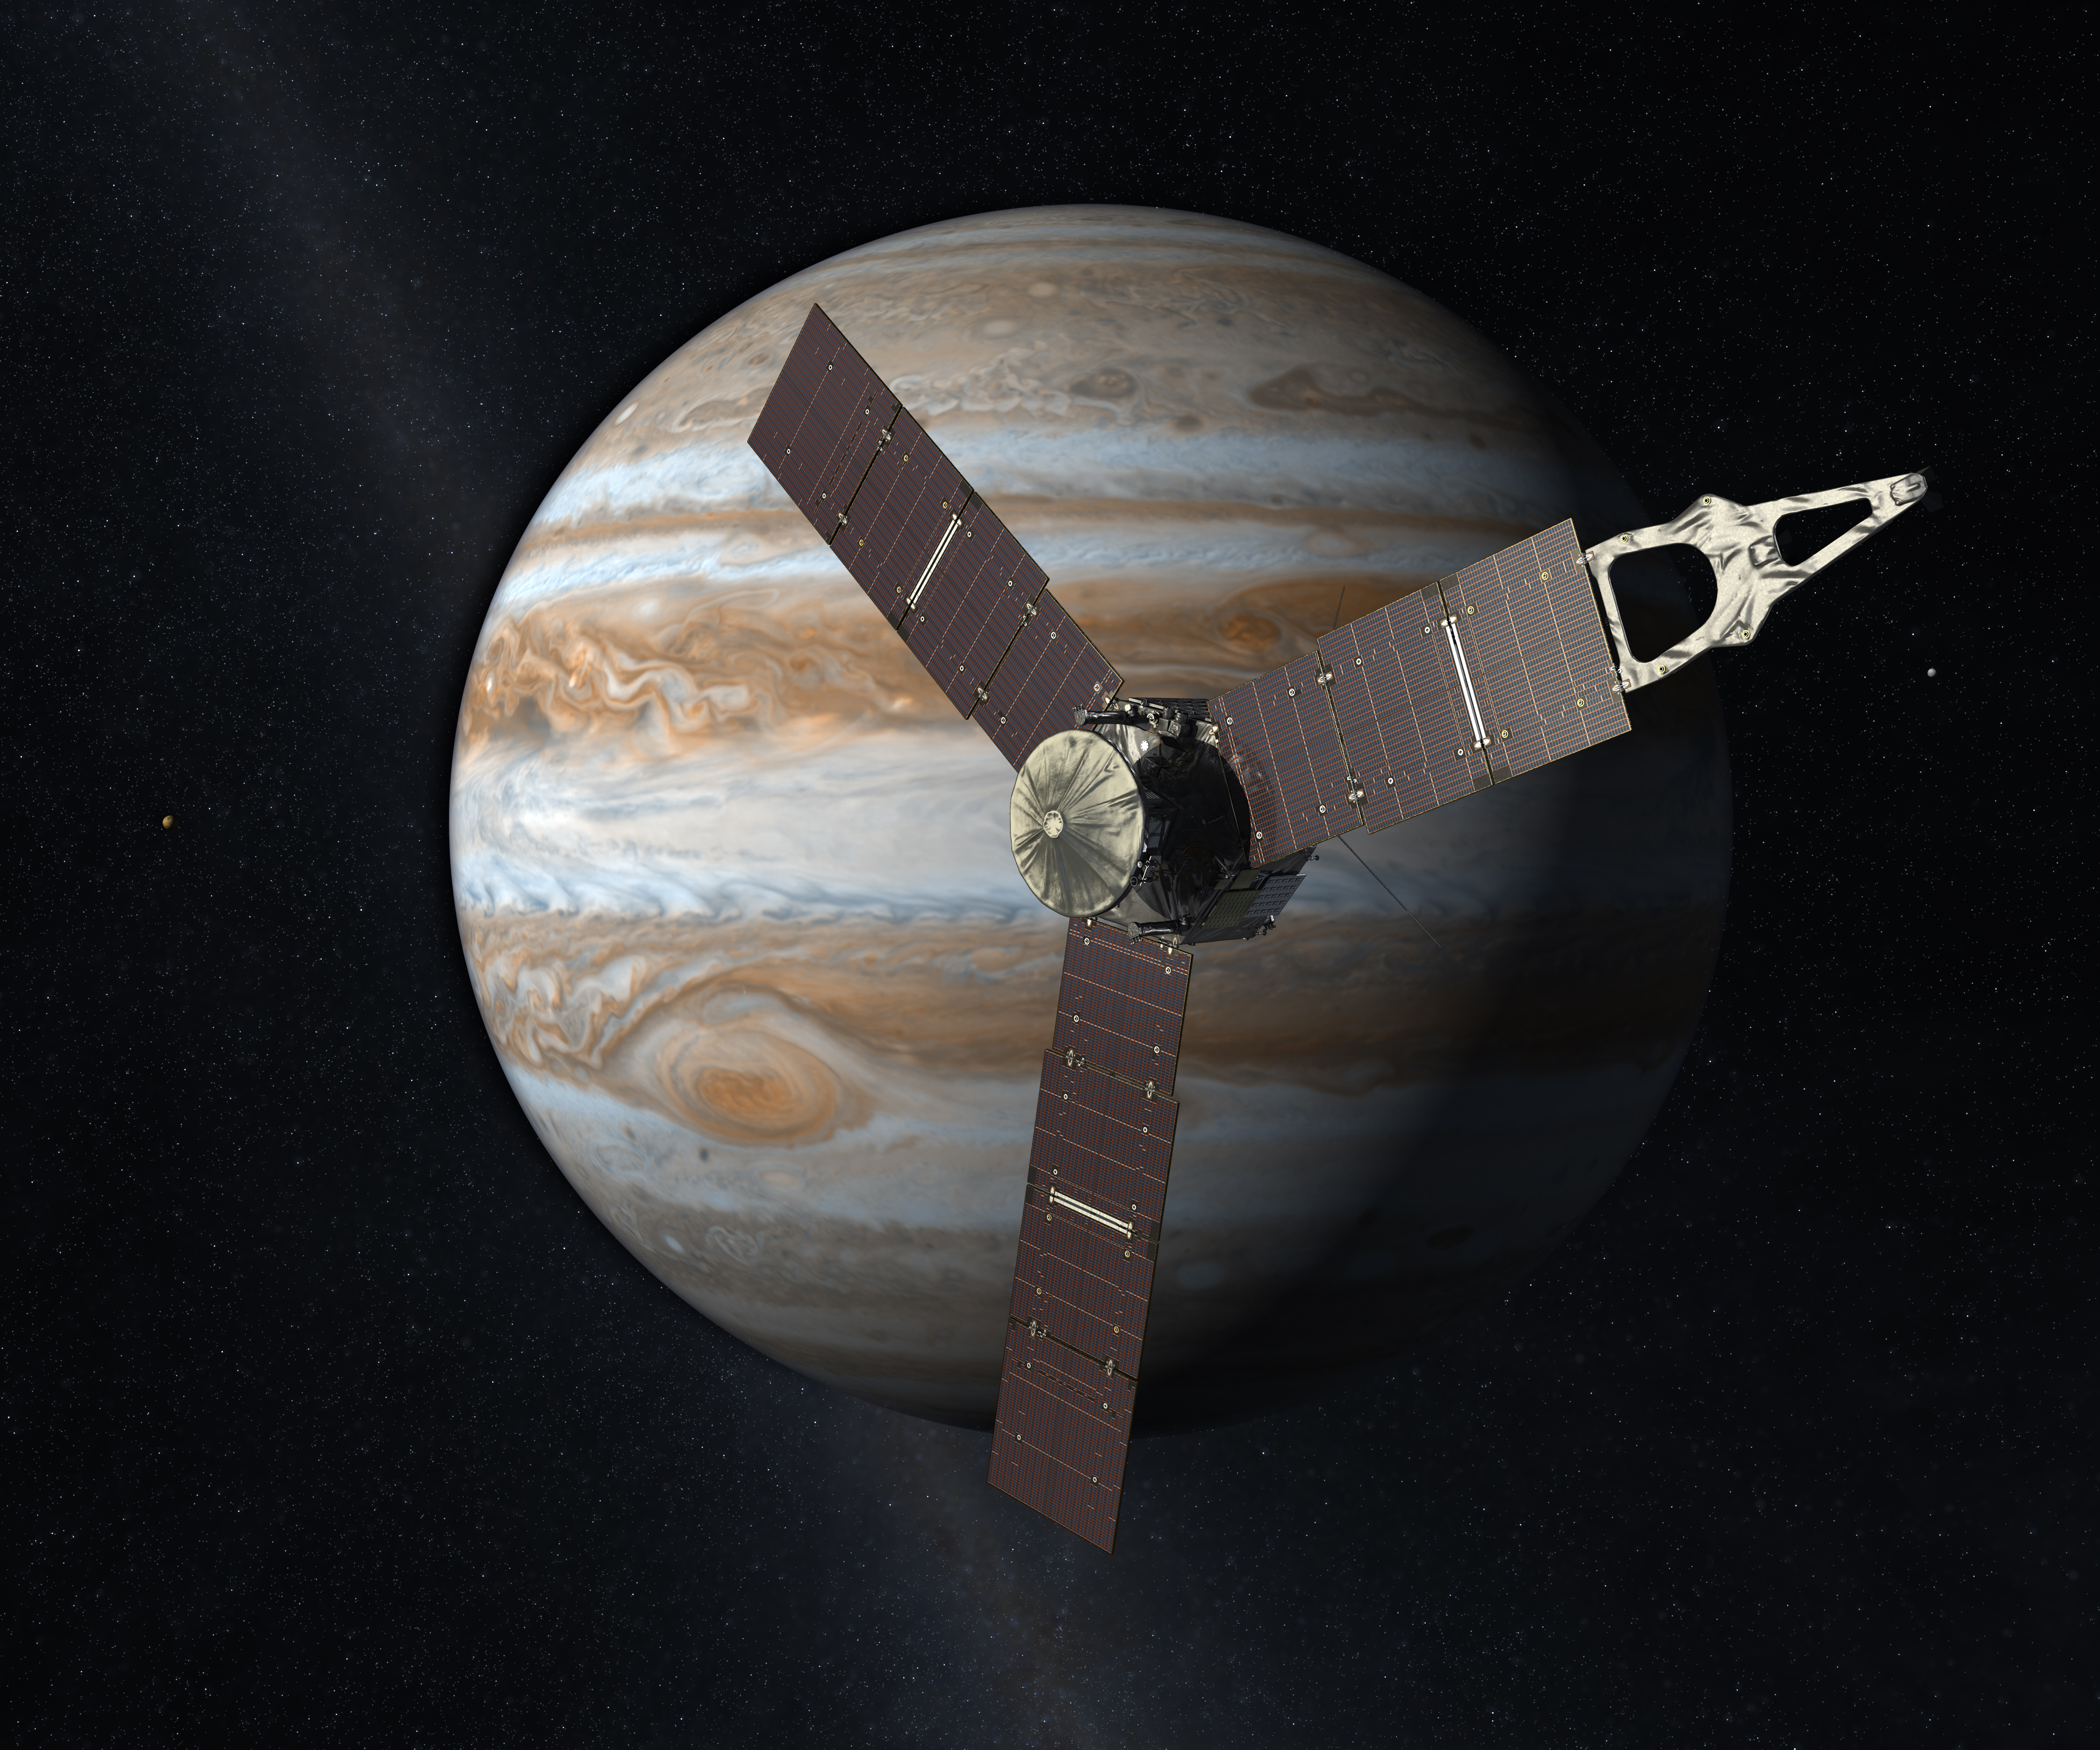

Juno Mission to Jupiter (2010 Artist’s Concept)

Launching from Earth in 2011, the Juno spacecraft will arrive at Jupiter in 2016 to study the giant planet from an elliptical, polar orbit. Juno will repeatedly dive between the planet and its intense belts of charged particle radiation, coming only 5,000 kilometers (about 3,000 miles) from the cloud tops at closest approach.

Juno’s primary goal is to improve our understanding of Jupiter’s formation and evolution. The spacecraft will spend a year investigating the planet’s origins, interior structure, deep atmosphere and magnetosphere. Juno’s study of Jupiter will help us to understand the history of our own solar system and provide new insight into how planetary systems form and develop in our galaxy and beyond.

Juno’s principal investigator is Scott Bolton of Southwest Research Institute in San Antonio, Texas. NASA’s Jet Propulsion Laboratory in Pasadena, Calif., manages the mission. Lockheed Martin Space Systems of Denver, Colo., is building the spacecraft. The Italian Space Agency, Rome, is contributing an infrared spectrometer instrument and a portion of the radio science experiment.

Credit: NASA/JPL